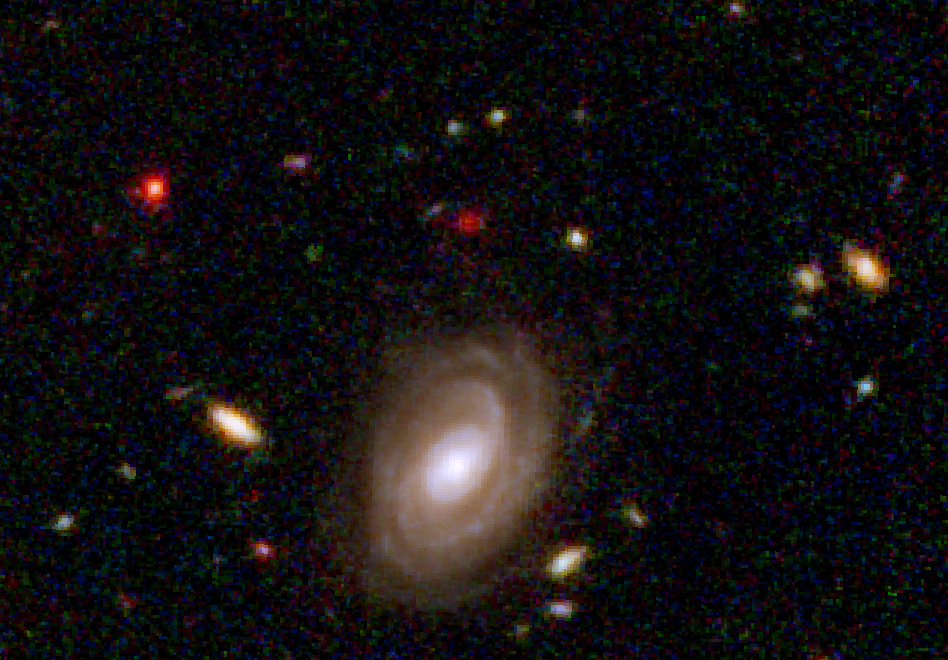

Hubble Visible-Light and Near-Infrared View of a "Baby" Galaxy in the Distant Universe

NASA's Spitzer and Hubble Space Telescopes combined forces to uncover one of the most distant galaxies ever seen. The faraway galaxy, named HUDF-JD2 is not seen in the Hubble visible-light image, but was detected using Hubble's near infrared camera and multi-object spectrometer, and appears even brighter at the longer infrared wavelengths, as revealed by the Spitzer infrared camera in a separate image.

At visible wavelengths, the light from the galaxy is absorbed by intervening hydrogen gas, and so the galaxy appears faint in the Hubble visible and near-infrared images. The surprise is how bright is appears to Spitzer in the infrared, suggesting a very massive and distant galaxy.

This image is a false-color composite of Hubble/ACS visible-light data and Hubble/NICMOS near-infrared data, with B-band light represented by blue, R-band light as green and K-band light as red.

Credit: NASA, ESA/JPL-Caltech/B. Mobasher (STScI/ESA)